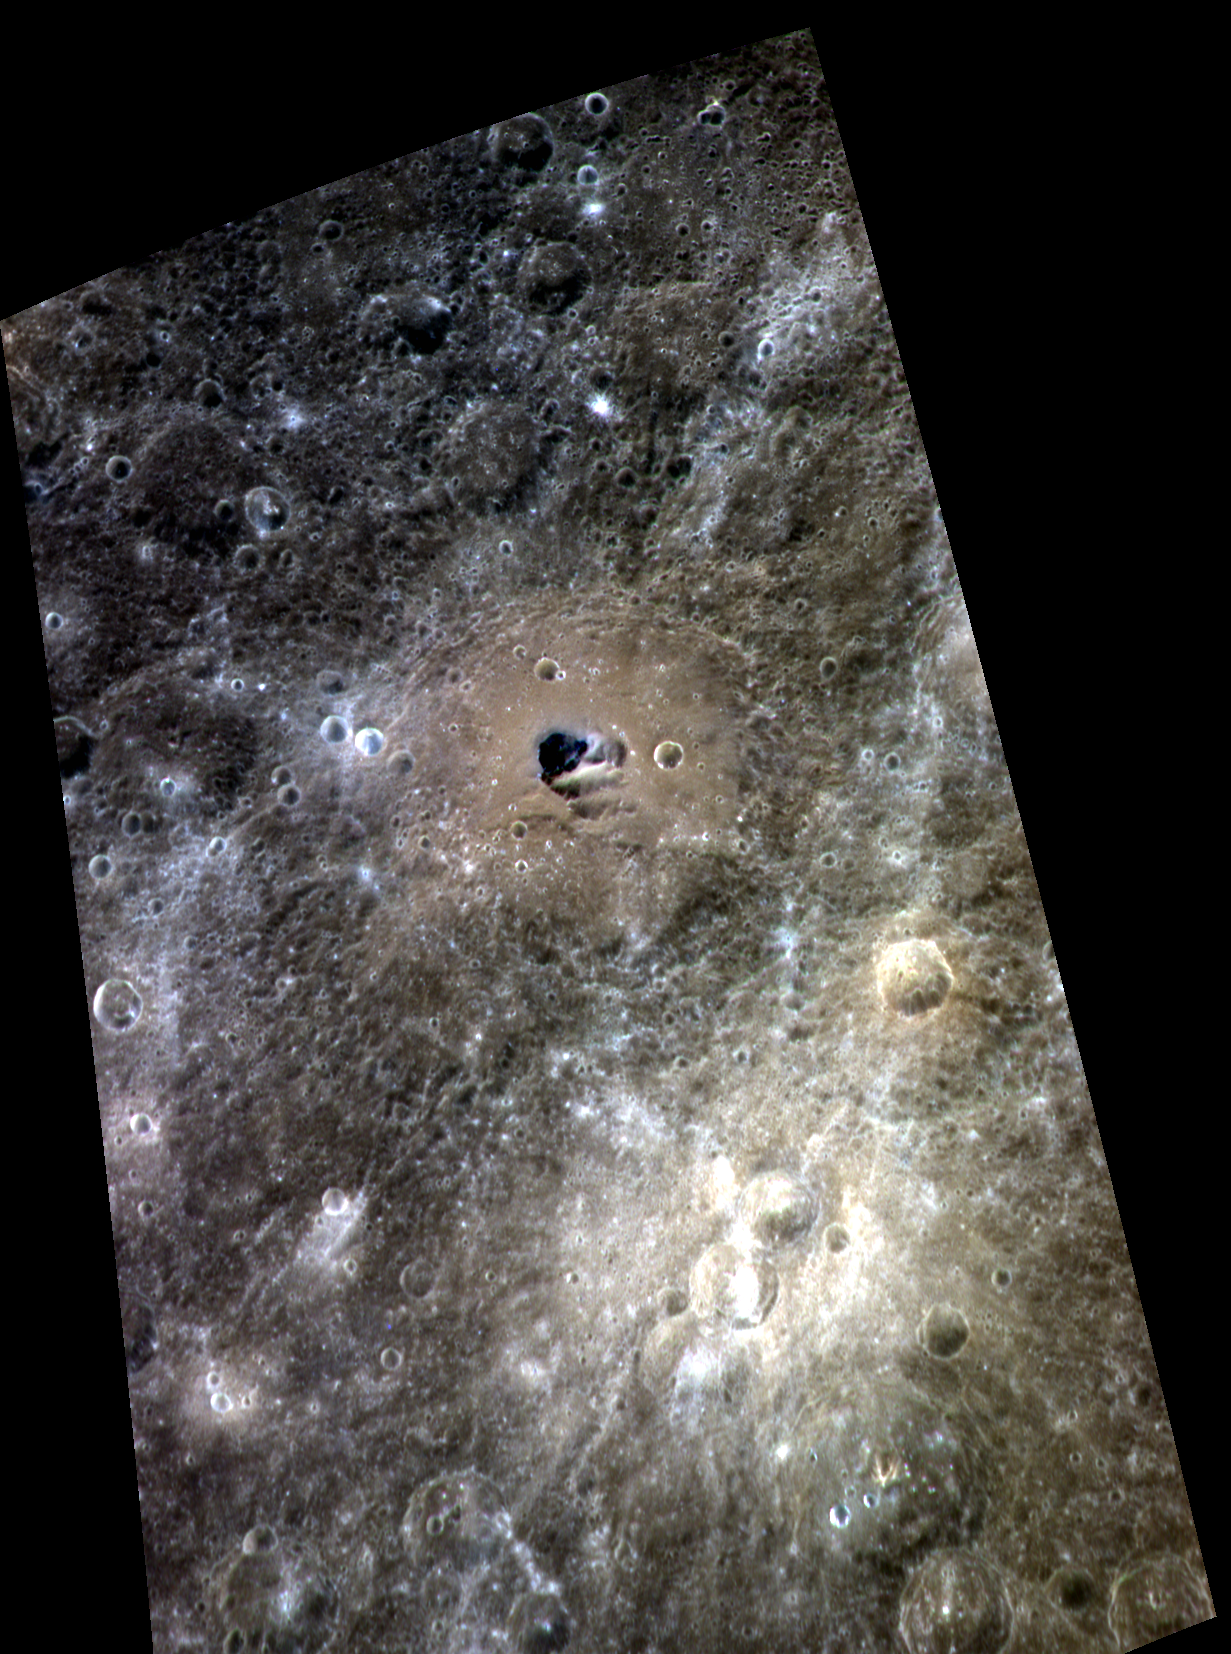

Hemingway’s Color

Hemingway crater is seen in this color view of Mercury’s surface. Hemingway is the 130-km (81-mile) diameter crater with a relatively brown floor and small patch of dark blue in its center. This impact crater has irregular depressions on its floor, which are fairly common in other impact craters and may be due to explosive volcanic events, but the low-reflectance, blue patch on the floor may point to a more complex history.

This image was acquired as a high-resolution targeted color observation. Targeted color observations are images of a small area on Mercury’s surface at resolutions higher than the 1-kilometer/pixel 8-color base map. During MESSENGER’s one-year primary mission, hundreds of targeted color observations were obtained. During MESSENGER’s extended mission, high-resolution targeted color observations are more rare, as the 3-color base map covered Mercury’s northern hemisphere with the highest-resolution color images that are possible.

Date acquired: July 15, 2014
Image Mission Elapsed Time (MET): 47756996, 47757016, 47757000
Image ID: 6688394, 6688399, 6688395
Instrument: Wide Angle Camera (WAC) of the Mercury Dual Imaging System (MDIS)
WAC filters: 9, 7, 6 (996, 748, 433 nanometers) in red, green, and blue
Center Latitude: 16.51°
Center Longitude: 356.9° E
Resolution: 288 meters/pixel
Scale: This scene is about 290 km (180 miles) across
Incidence Angle: 19.2°
Emission Angle: 60.3°
Phase Angle: 77.9°

The MESSENGER spacecraft is the first ever to orbit the planet Mercury, and the spacecraft’s seven scientific instruments and radio science investigation are unraveling the history and evolution of the Solar System’s innermost planet. MESSENGER acquired over 150,000 images and extensive other data sets. MESSENGER is capable of continuing orbital operations until early 2015.

For information regarding the use of images, see the MESSENGER image use policy.

Credit: NASA/Johns Hopkins University Applied Physics Laboratory/Carnegie Institution of Washington